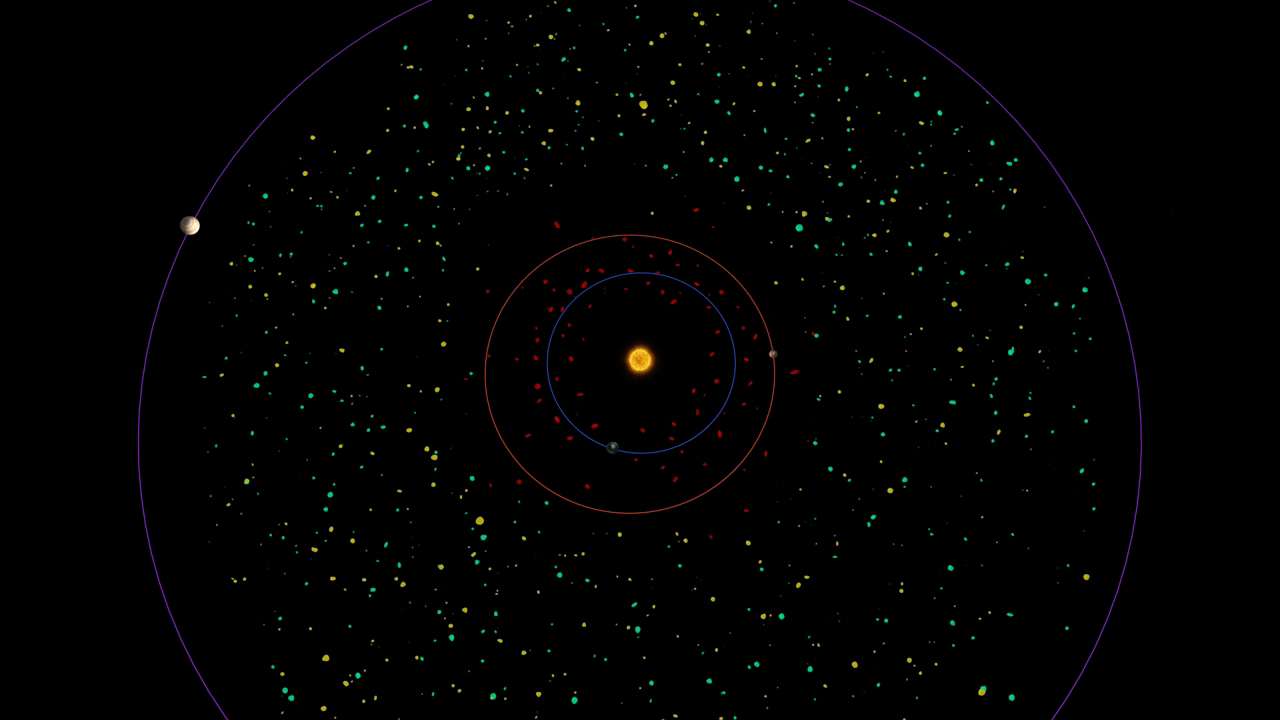

Asteroid Belt Bird’s Eye View

This diagram shows a bird’s eye view of our asteroid belt, which lies between the orbits of Mars (red) and Jupiter (purple). NASA’s Wide-field Infrared Survey Explorer, or WISE, will see hundreds of thousands of asteroids with diameters larger than 3 kilometers (1.9 miles). The green dots represent populations of asteroids — yellow illustrates the populations WISE is expected to see.

Populations of near-Earth objects — comets and asteroids with orbits that pass relatively close to Earth’s path around the sun (blue) — are shown in red. WISE is expected to detect about 1,000 near-Earth asteroids.

NASA’s Jet Propulsion Laboratory, Pasadena, Calif., manages the Wide-field Infrared Survey Explorer for NASA’s Science Mission Directorate, Washington. The mission’s principal investigator, Edward Wright, is at UCLA. The mission was competitively selected under NASA’s Explorers Program managed by the Goddard Space Flight Center, Greenbelt, Md. The science instrument was built by the Space Dynamics Laboratory, Logan, Utah, and the spacecraft was built by Ball Aerospace & Technologies Corp., Boulder, Colo. Science operations and data processing take place at the Infrared Processing and Analysis Center at the California Institute of Technology in Pasadena. Caltech manages JPL for NASA.

Credit: NASA/JPL-Caltech